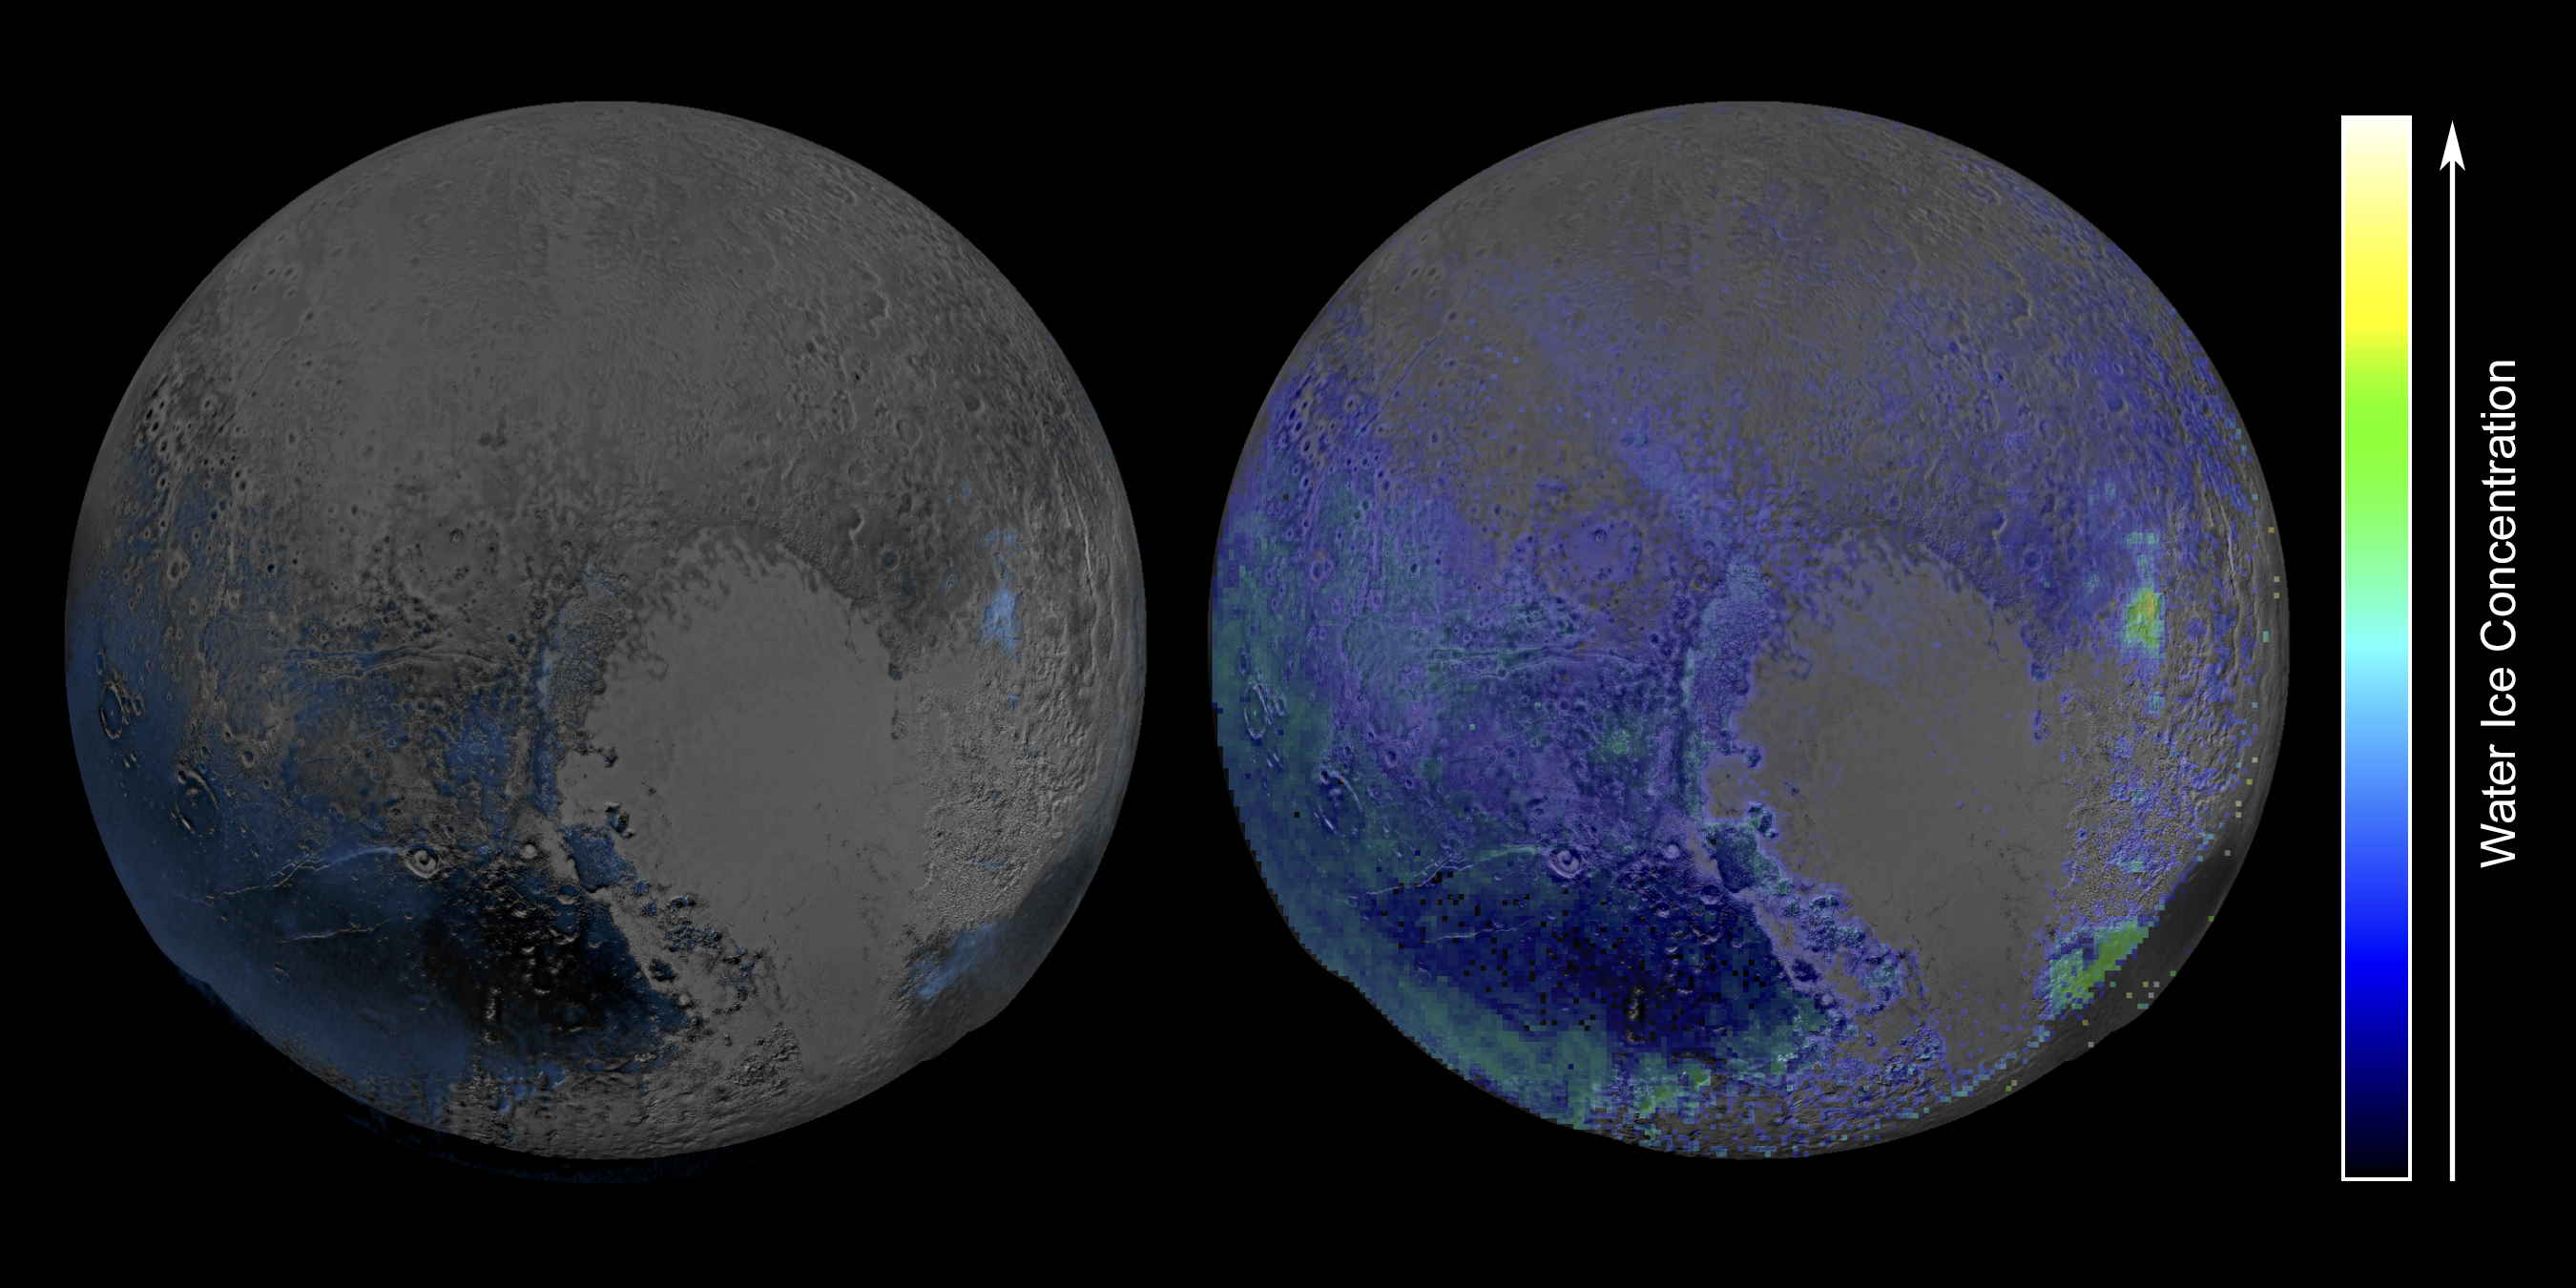

Pluto’s Widespread Water Ice

Data from NASA’s New Horizons spacecraft point to more prevalent water ice on Pluto’s surface than previously thought.

This false-color image, derived from observations in infrared light by the Ralph/Linear Etalon Imaging Spectral Array (LEISA) instrument, shows where the spectral features of water ice are abundant on Pluto’s surface. It is based on two LEISA scans of Pluto obtained on July 14, 2015, from a range of about 67,000 miles (108,000 kilometers).

The scans, taken about 15 minutes apart, were stitched into a combined multispectral Pluto “data cube” covering the full hemisphere visible to New Horizons as it flew past Pluto. A data cube like this is a three-dimensional array in which an image of Pluto is formed at each LEISA-sensitive wavelength.

Water ice is Pluto’s crustal “bedrock,” the canvas on which its more volatile ices paint their seasonally changing patterns. Initial New Horizons maps of Pluto’s water ice bedrock compared LEISA spectra with a pure water ice template spectrum, resulting in the map at left.

A disadvantage of that technique is that water ice’s spectral signature is easily masked by methane ice, so that map was only sensitive to areas that were especially rich in water ice and/or depleted in methane. The much more sensitive method used on the right involves modeling the contributions of Pluto’s various ices all together. This method, too, has limitations in that it can only map ices included in the model, but the team is continually adding more data and improving the model.

The new map shows exposed water ice to be considerably more widespread across Pluto’s surface than was previously known – an important discovery. But despite its much greater sensitivity, the map still shows little or no water ice in the informally named places called Sputnik Planum (the left or western region of Pluto’s “heart”) and Lowell Regio (far north on the encounter hemisphere). This indicates that at least in these regions, Pluto’s icy bedrock is well hidden beneath a thick blanket of other ices such as methane, nitrogen and carbon monoxide.

The Johns Hopkins University Applied Physics Laboratory in Laurel, Maryland, designed, built, and operates the New Horizons spacecraft, and manages the mission for NASA’s Science Mission Directorate. The Southwest Research Institute, based in San Antonio, leads the science team, payload operations and encounter science planning. New Horizons is part of the New Frontiers Program managed by NASA’s Marshall Space Flight Center in Huntsville, Alabama.

Credit: NASA/Johns Hopkins University Applied Physics Laboratory/Southwest Research Institute